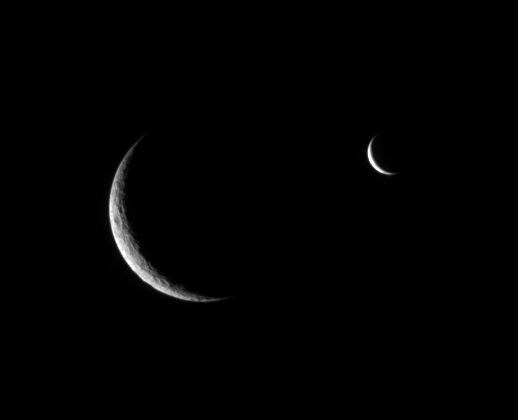

Enceladus Approaches

Rhea and Enceladus shared the sky just before the smaller moon passed behind its larger, cratered sibling.

This image is part of a “mutual event” series in which one moon passes close to or in front of another. These sequences help scientists refine the orbits of Saturn’s moons.

Cratered Rhea is 1,528 kilometers (949 miles) across and presumed to be geologically dead. While much smaller, Enceladus (505 kilometers, or 314 miles across) is geologically active today.

The image was taken in visible light with the Cassini spacecraft narrow-angle camera on July 4, 2006 at a distance of approximately 1.4 million kilometers (800,000 miles) from Rhea and 1.9 million kilometers (1.2 million miles) from Enceladus. The view was obtained at a Sun-moon-spacecraft, or phase, angle of about 142 degrees relative to both moons. Image scale is 8 kilometers (5 miles) per pixel on Rhea and 11 kilometers (7 miles) on Enceladus.

The Cassini-Huygens mission is a cooperative project of NASA, the European Space Agency and the Italian Space Agency. The Jet Propulsion Laboratory, a division of the California Institute of Technology in Pasadena, manages the mission for NASA’s Science Mission Directorate, Washington, D.C. The Cassini orbiter and its two onboard cameras were designed, developed and assembled at JPL. The imaging operations center is based at the Space Science Institute in Boulder, Colo.

Credit: NASA/JPL/Space Science Institute